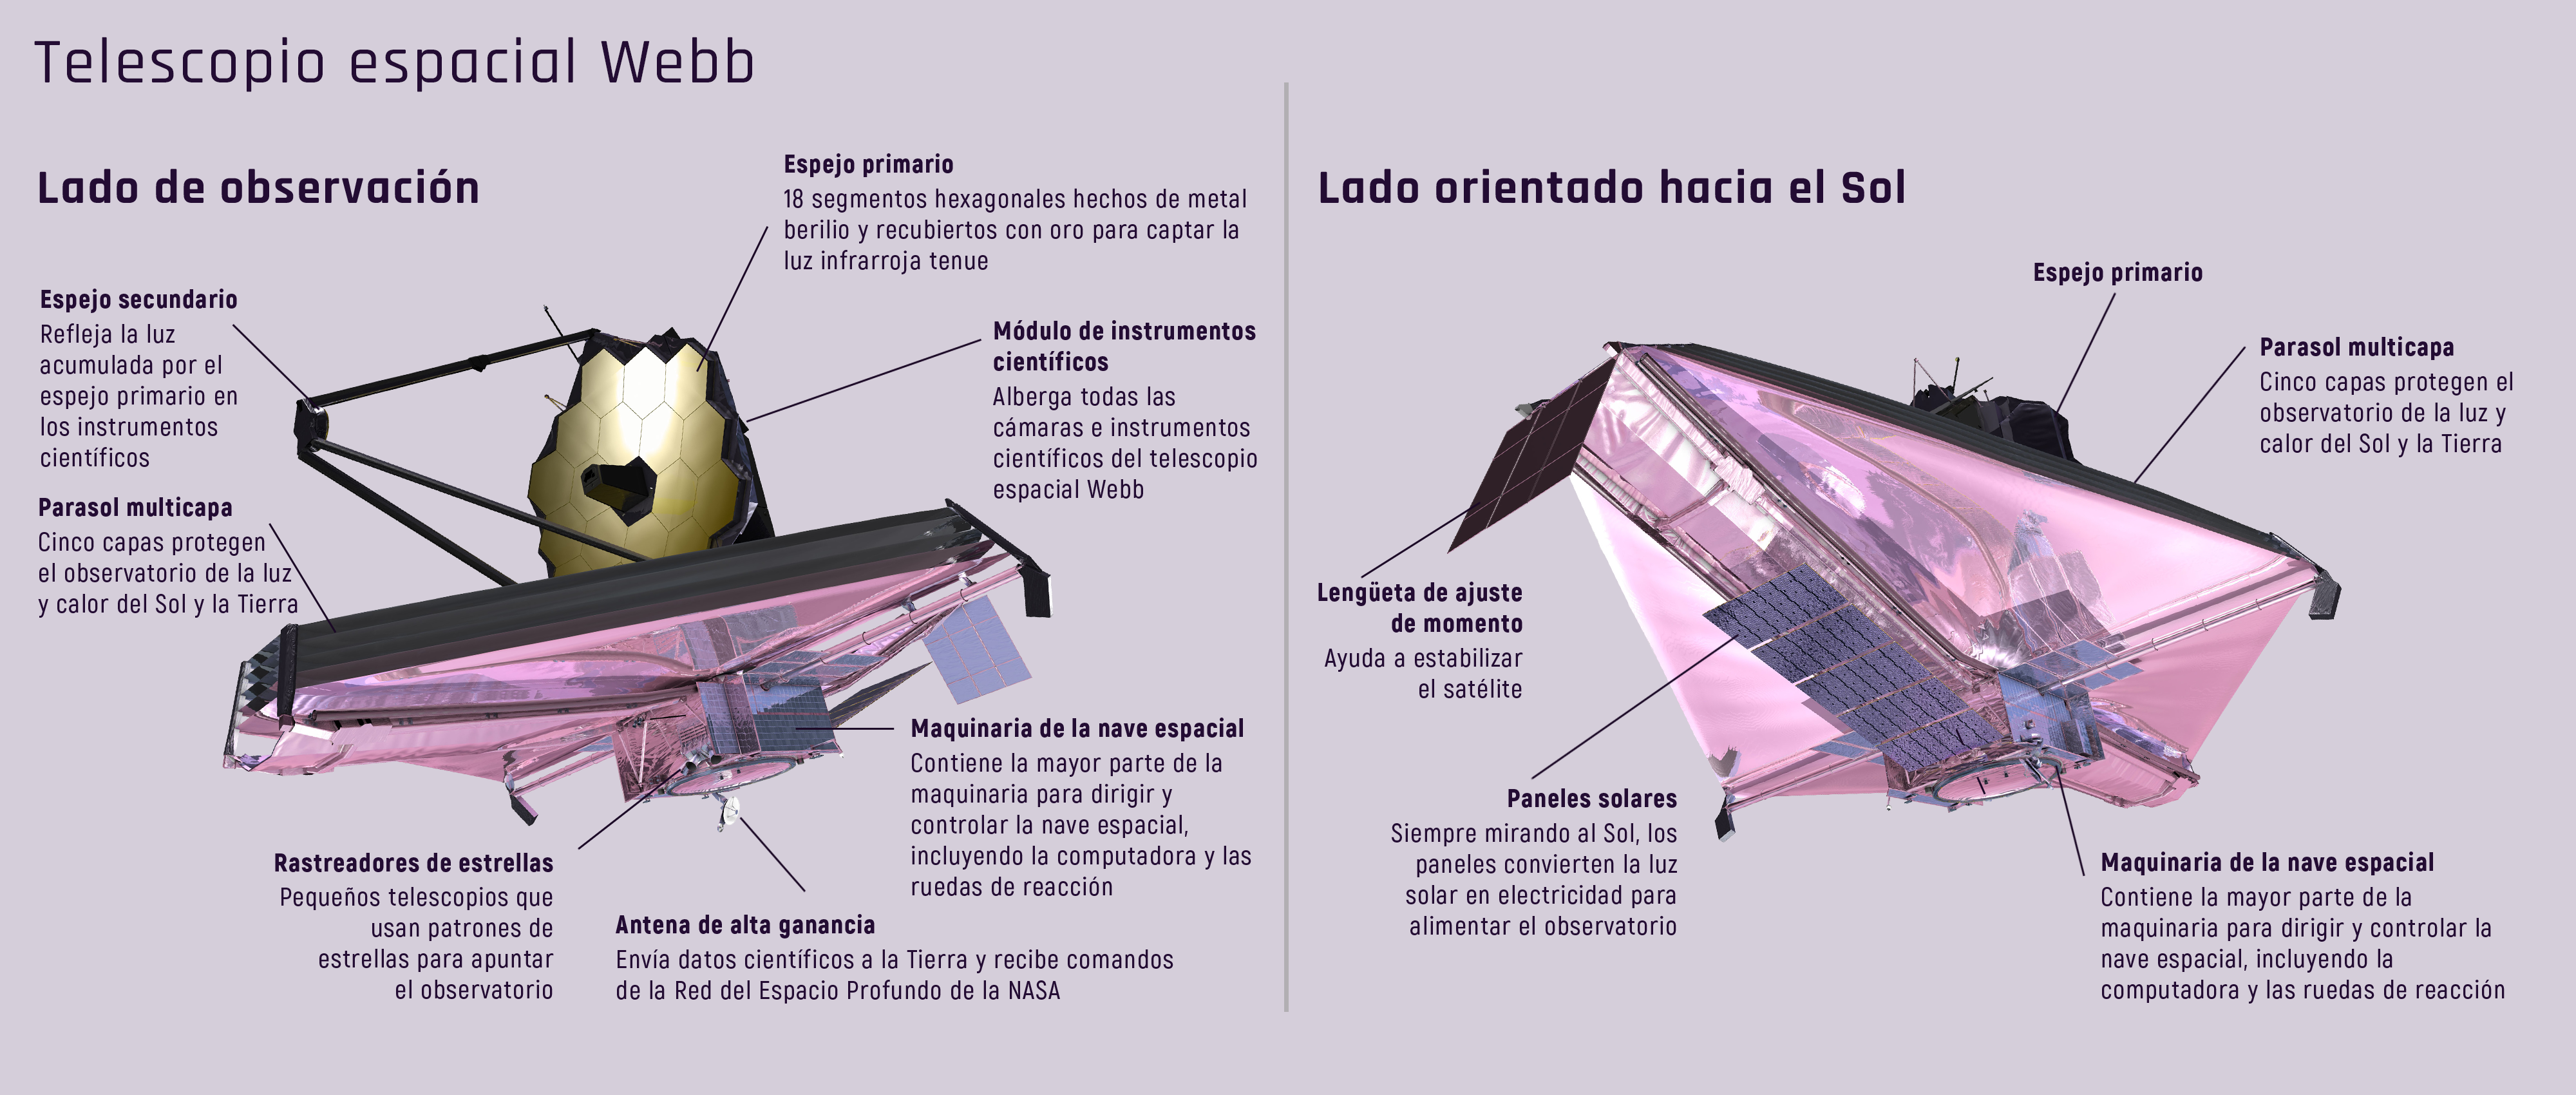

El lado de observación y el lado orientado hacia el Sol del telescopio espacial Webb

Un parasol del tamaño de una cancha de tenis protege el telescopio espacial Webb de fuentes externas de luz y calor para poder detectar las débiles señales de calor de objetos muy distantes. Este diagrama del telescopio espacial Webb ilustra tanto el lado de observación, como el lado orientado hacia el Sol.

Credit: Image: NASA, ESA, CSA, Christine Klicka (STScI)